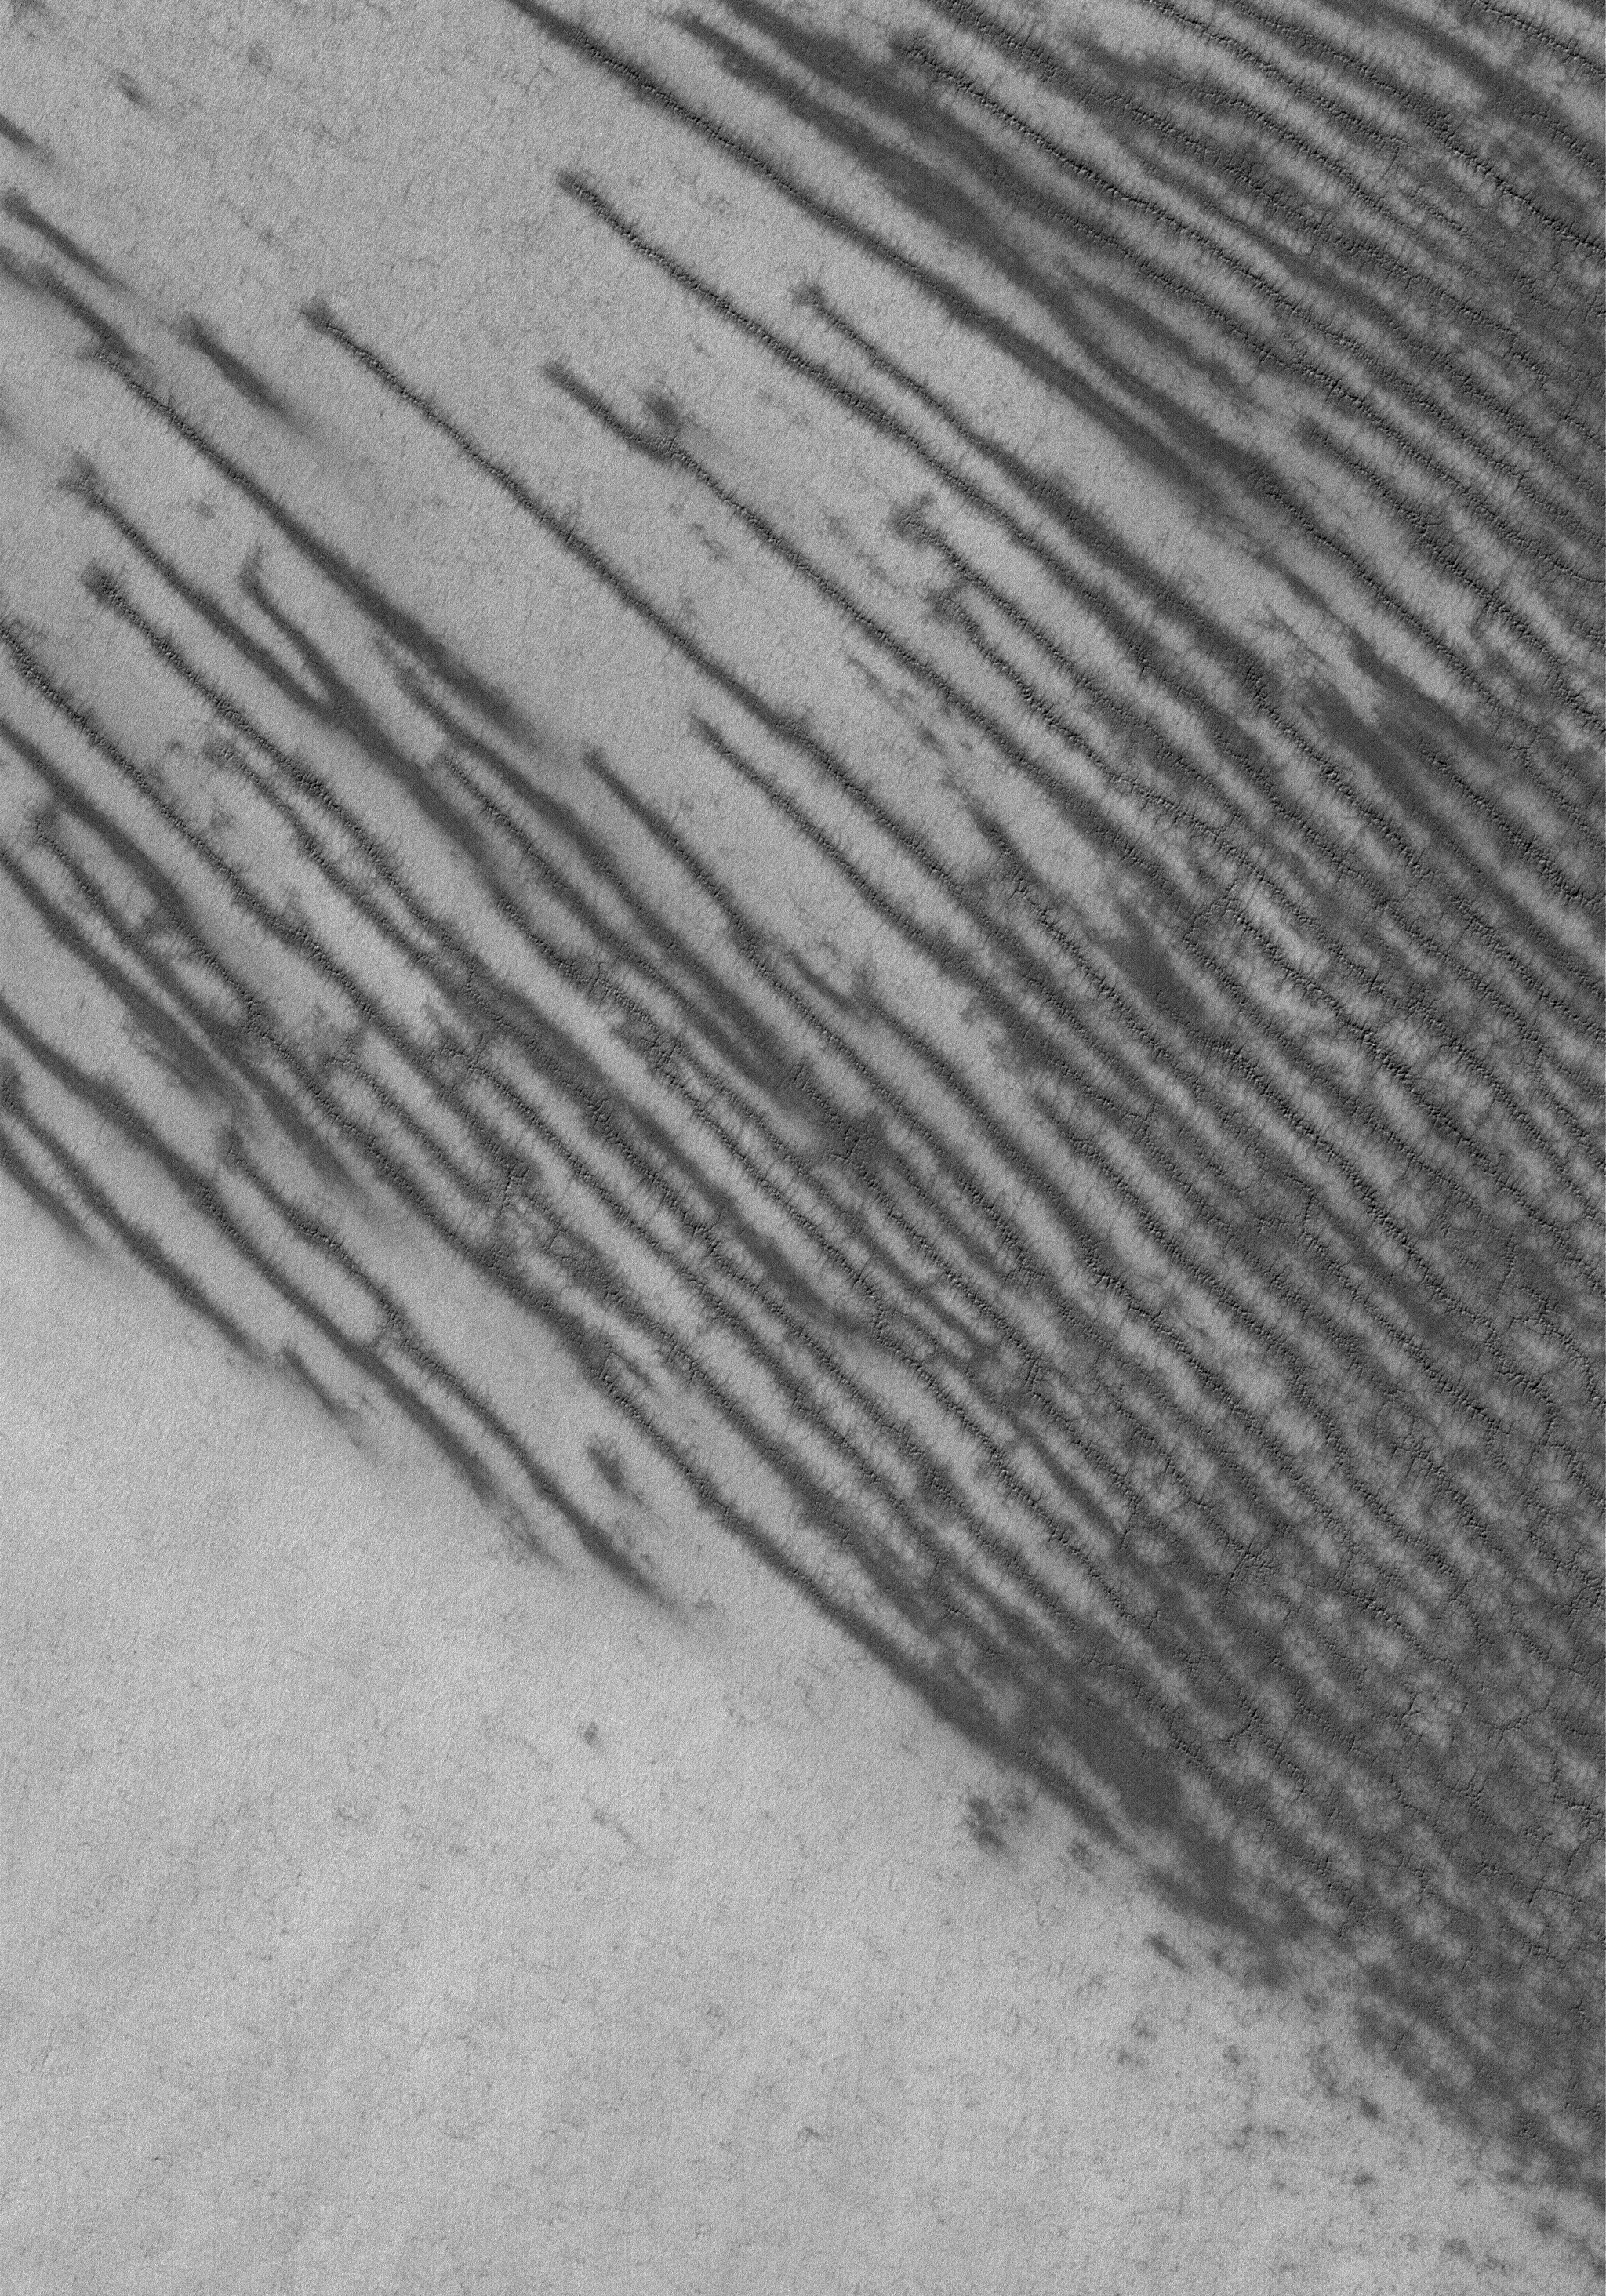

Polar Features

17 December 2005
This Mars Global Surveyor (MGS) Mars Orbiter Camera (MOC) image shows a frost-covered surface in the south polar region. The substrate beneath the frost is cracked, and seasonal frost surrounding each crack has begun to sublime away, creating a distinct pattern of dark streaks in this September 2005 scene.

Location near: 85.3°S, 288.4°W
Image width: width: ~3 km (~1.9 mi)
Illumination from: upper left
Season: Southern Summer

Credit: NASA/JPL/Malin Space Science Systems